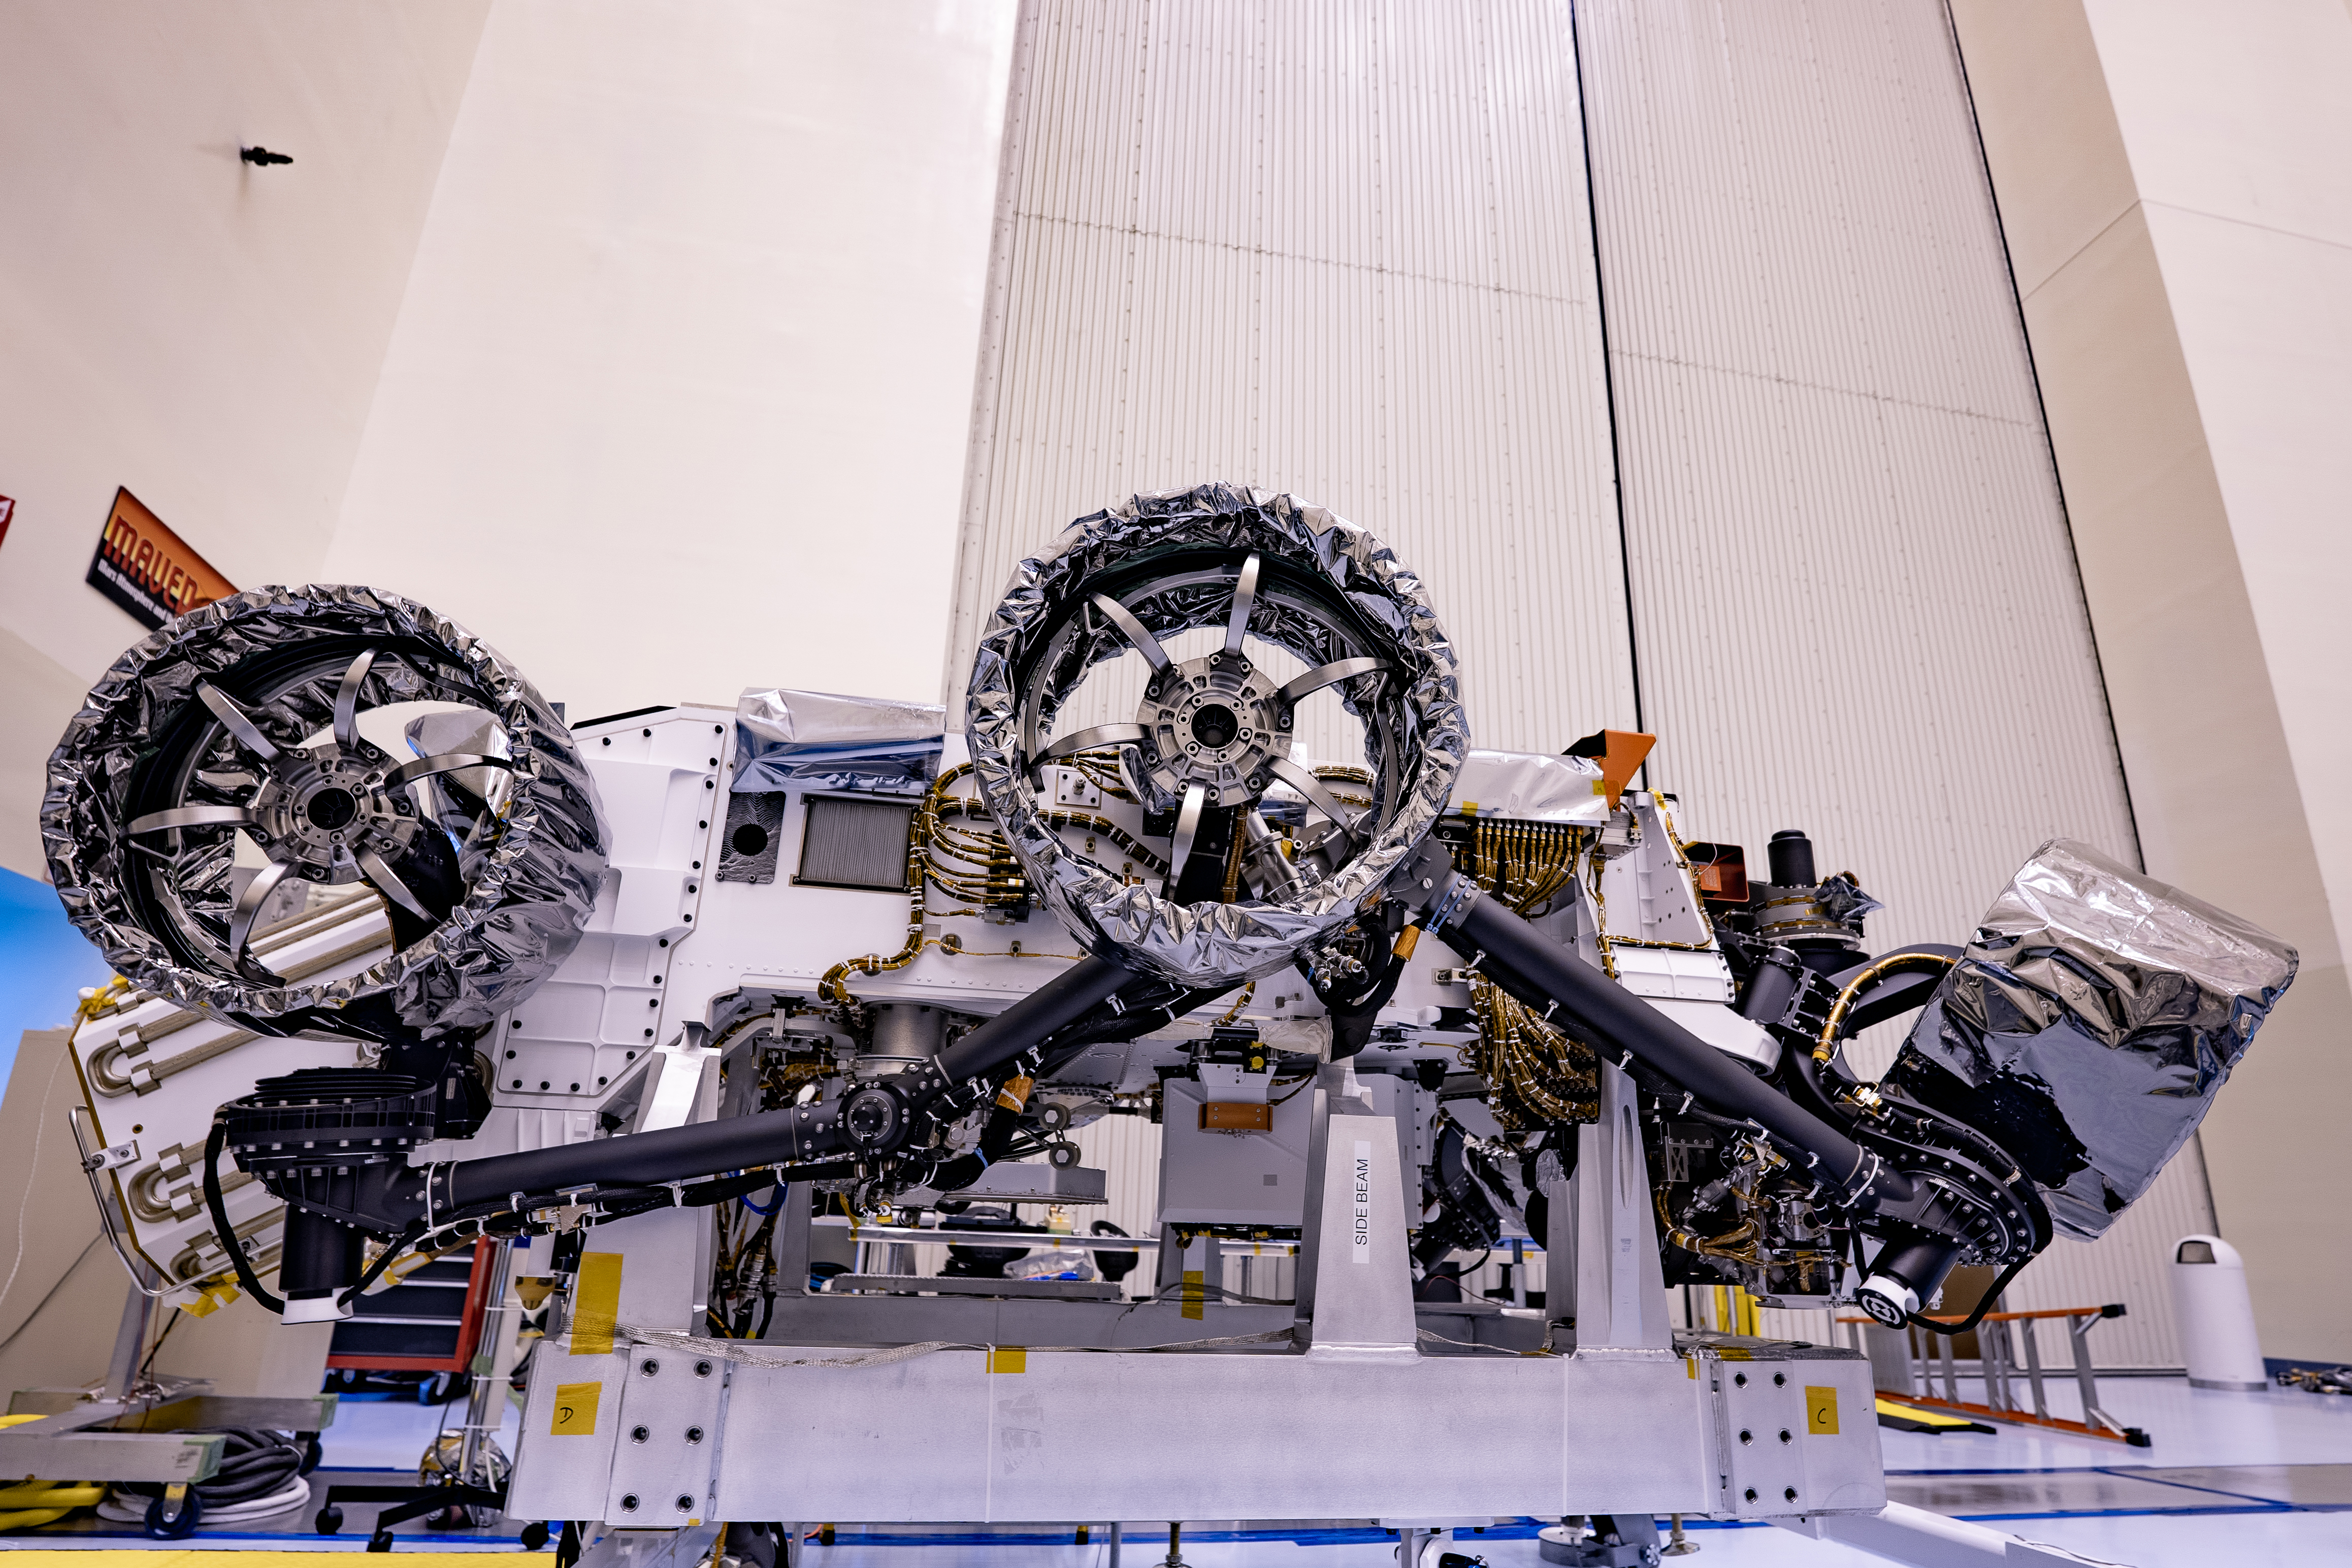

Wheels Up for Perseverance Rover

Three of the six flight wheels that will travel to Mars can be seen attached to NASA’s Perseverance rover (which is inverted on a handling fixture) on March 30, 2020 at the Kennedy Space Center in Florida. The protective antistatic foil covering the wheels will be removed before launch; the launch window opens July 17, 2020.

Credit: NASA/JPL-Caltech